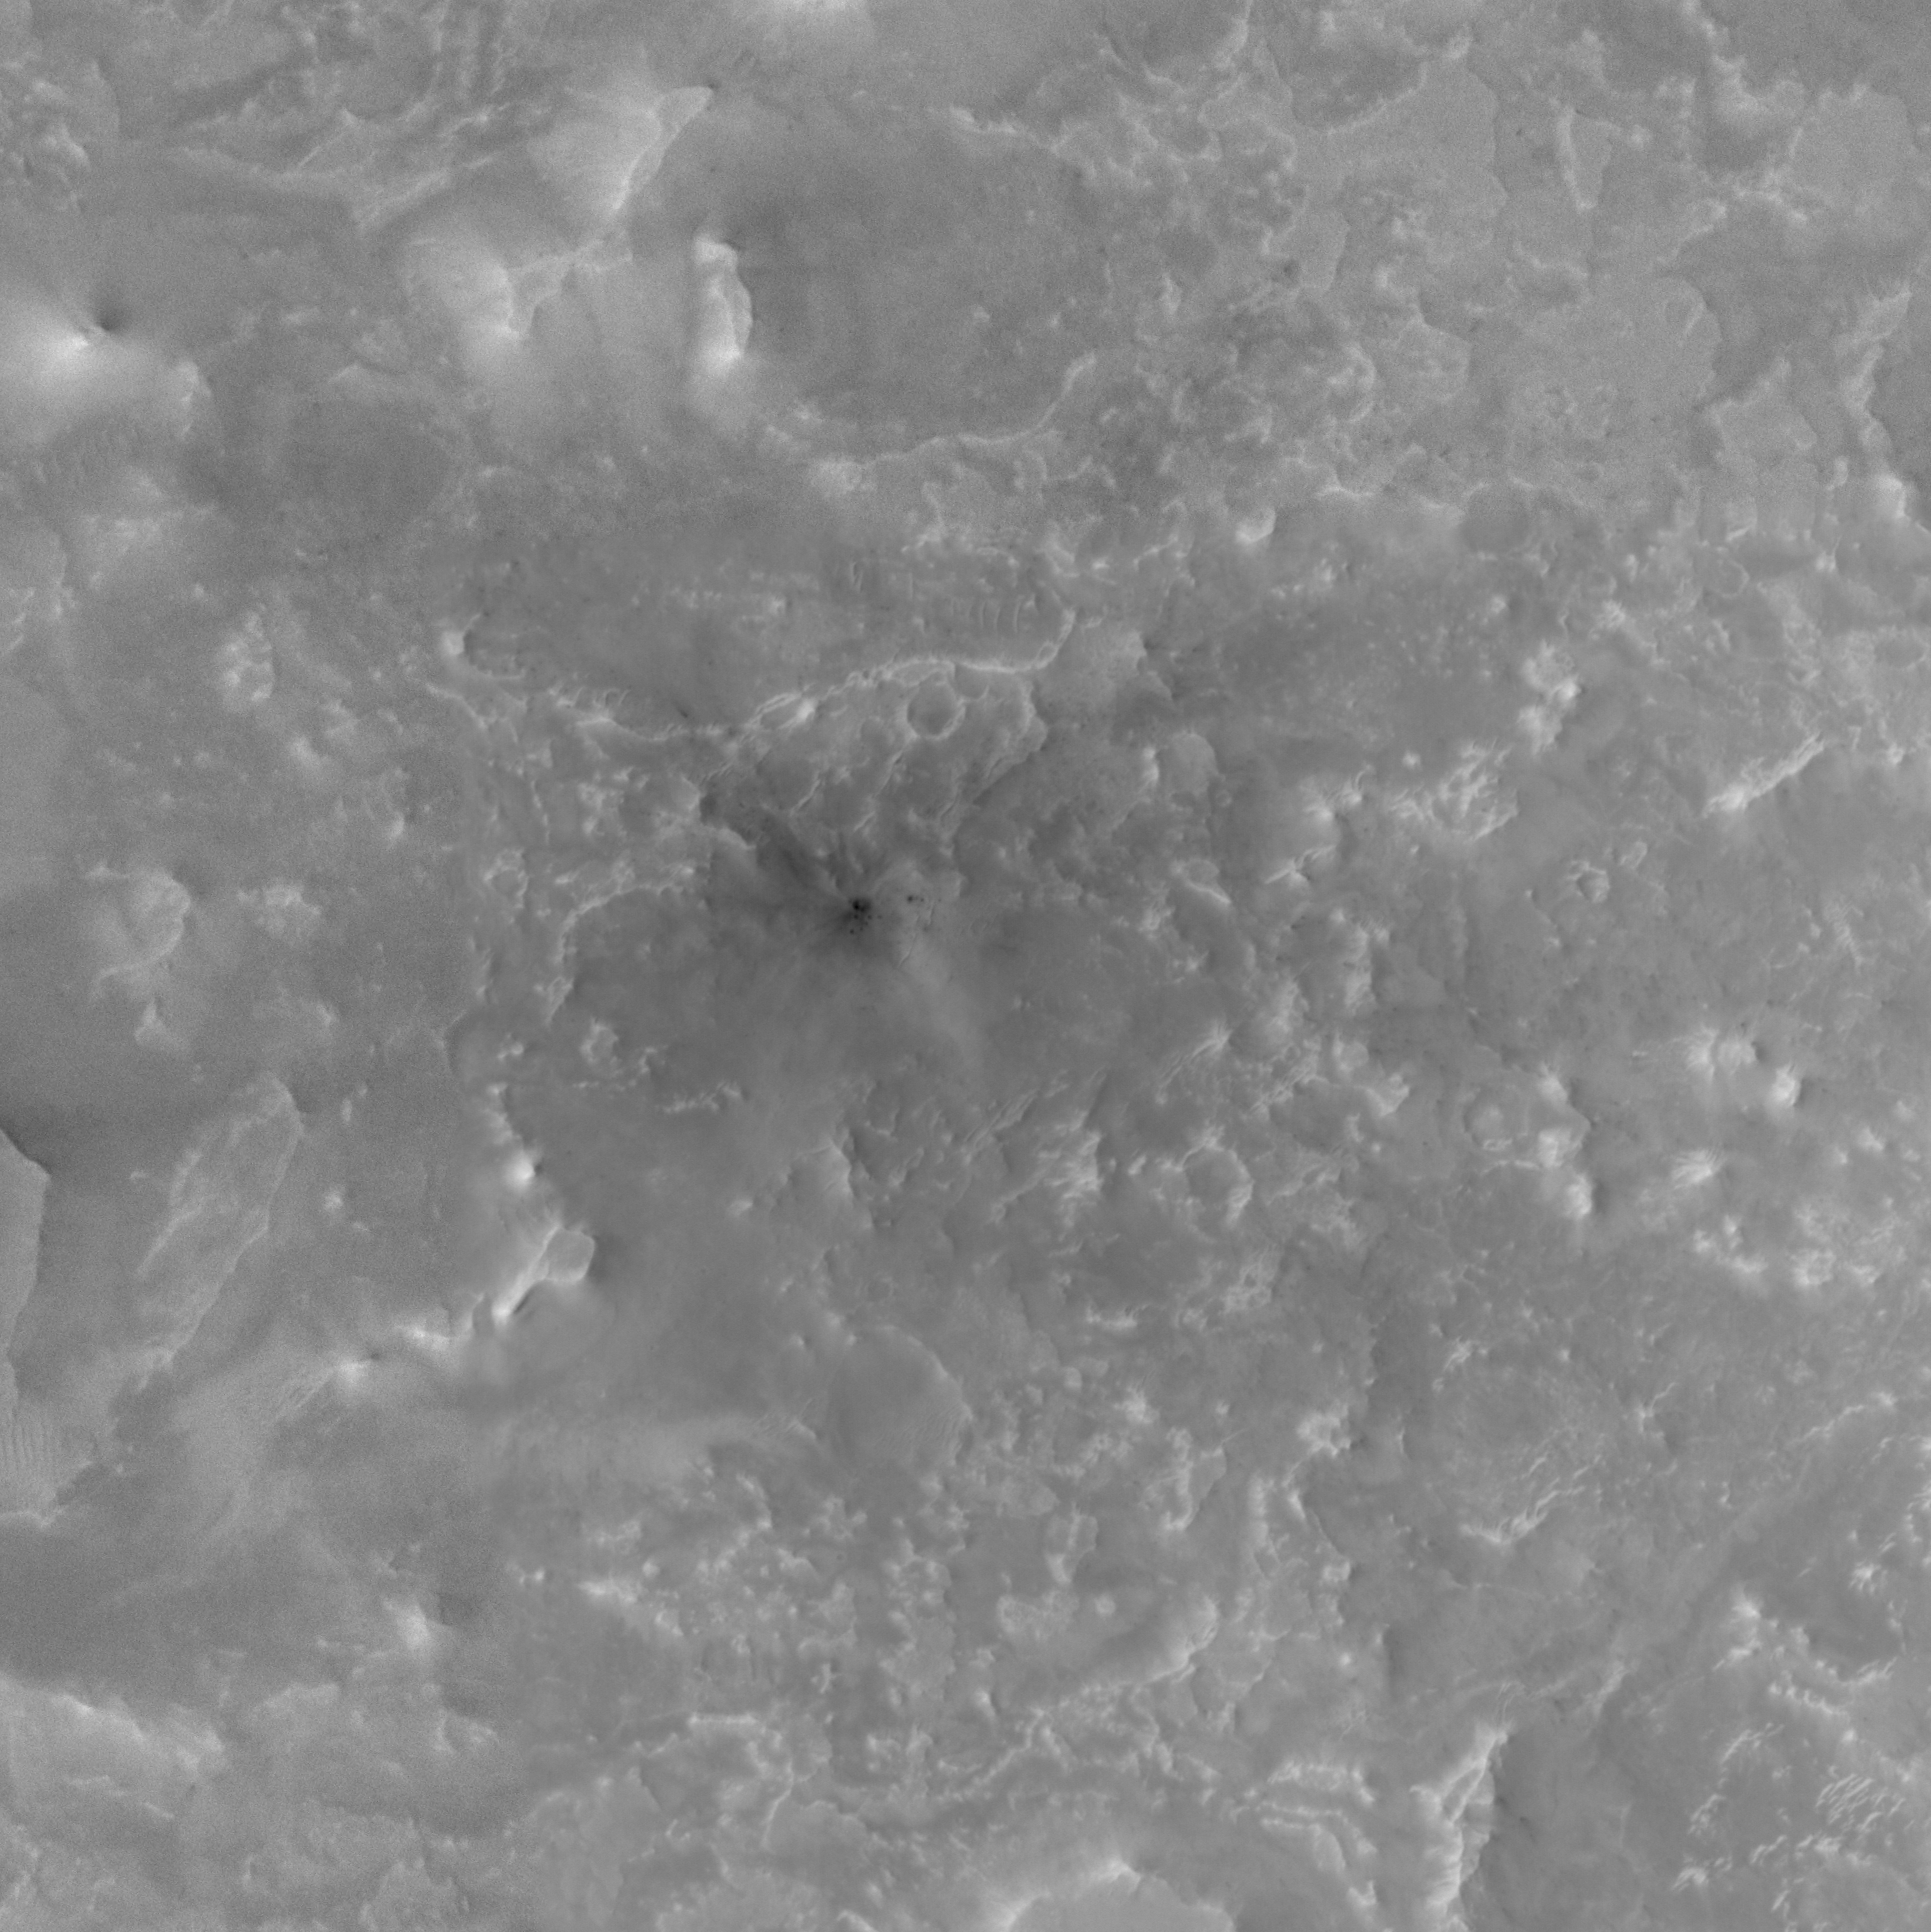

Second of Two Fresh Impact Crater Sites With “Before” and “After” Narrow Angle Mars Orbiter Camera Images

Pictured here is the second of 2 of the 20 new impact craters identified by the Mars Global Surveyor (MGS) Mars Orbiter Camera (MOC) science operations team to have formed between May 1999 and March 2006 that occur at a location that the MOC narrow angle camera imaged previously. This is surprising, given that the narrow angle camera, with its 3 kilometer- (1.9 miles)-wide field of view, has only covered about 5.2% of the martian surface. The other such case is described in an accompanying release, “One of Two Fresh Impact Crater Sites With Before and After Narrow Angle Mars Orbiter Camera Images” (see PIA09023 or MOC2-1614).

Figure A: This picture shows the impact site. It is located in Arabia Terra near 25.8°N, 308.0°W. The figure is a composite of sub-frames of MOC images S15-02322, obtained on 22 February 2006, and S17-01393, from 17 April 2006. The largest crater at the center of the impact zone has a diameter of about 16.0 ± 1.7 meters (about 52 feet). Several other smaller craters were formed by this impact event.

Figure B: This figure shows how the impact site appeared in a previous MOC narrow angle camera image, R13-00039, on 1 January 2004, before the impact occurred. This is compared with MOC image S15-02322, obtained after the impact.

Figure C: This figure shows the impact site as it appeared to the Mars Odyssey Thermal Emission Imaging System (THEMIS) visible camera on 21 December 2005. Most importantly, the crater did not exist on 21 December 2005, but the dark spot the impact produced was seen 42 days later in MOC red wide angle image S14-03311 on 31 January 2006. In other words, the impact occurred between 21 December 2005 and 31 January 2006. It is possible that the crater formed in January 2006, after we began our survey for fresh martian impact craters!

The Mars Global Surveyor mission is managed for NASA’s Office of Space Science, Washington, by the Jet Propulsion Laboratory, a division of the California Institute of Technology, Pasadena. Lockheed Martin Space Systems, Denver, developed and operates the spacecraft. Malin Space Science Systems, San Diego, Calif., built and operates the Mars Orbiter Camera.

Credit: NASA/JPL/Malin Space Science Systems